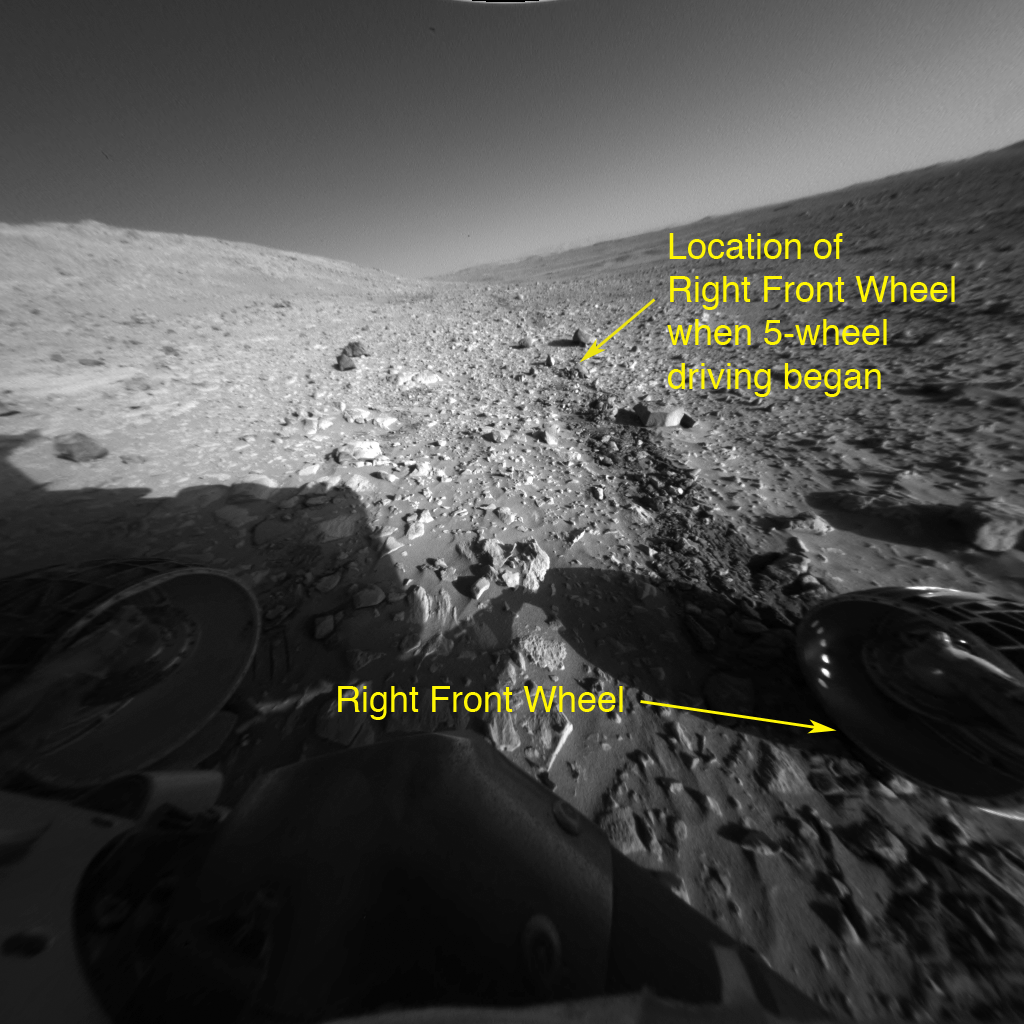

Way to Go Spirit!

This image taken by the front hazard-avoidance camera on the Mars Exploration Rover Spirit demonstrates that the rover successfully completed its second, five-wheeled drive over a distance of 3 meters (9.8 feet). The rover has now traveled a total of 10 meters (32.8 feet) in this fashion. Because Spirit’s right front wheel has been showing signs of wear, rover planners will drive it backwards on its remaining five wheels. The sixth wheel will be activated only when it is needed to surmount more demanding terrain. This picture was taken on July 15, 2004, and shows the view from behind the backward-facing rover.

Credit: NASA/JPL